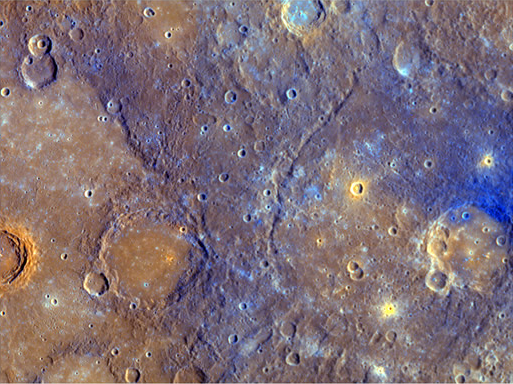

A Close-Up View of Mercury’s Colors

After MESSENGER made its closest approach to Mercury, flying just 200 kilometers (124 miles) above the surface, and as soon as the sunlit side of Mercury was fully in view, MDIS captured the highest-resolution color images ever obtained of Mercury (500 meters/pixel (0.3 miles/pixel)). This area was also seen by Mariner 10, whose lower-resolution two-color images hinted at the variety and nature of regions of different colors, and hence composition, on Mercury. Viewed here at high-resolution and in enhanced color, the relationship between the relatively young smooth plains on the left and older, dark blue material on the right is clear. The younger smooth plains cover the lower parts of rougher pre-existing topography and infill older craters, like the 120-kilometer (75-mile) diameter Rudaki crater lower-left of center (see PIA11400). Dark, relatively blue material was ejected from the 105-kilometer (65-mile) diameter crater on the right side of the image, covering older smooth plains. A relatively young, small crater then excavated through this blue material to reveal the smooth plains beneath. This scene is centered at 4° South, 310° East and is outlined by a white rectangle on the enhanced color equatorial view of the side of Mercury seen during MESSENGER’s second Mercury flyby (see PIA11411).

Date Acquired: October 6, 2008
Instrument: Wide Angle Camera (WAC) of the Mercury Dual Imaging System (MDIS)
The width of this scene is 620 kilometers (390 miles)

These images are from MESSENGER, a NASA Discovery mission to conduct the first orbital study of the innermost planet, Mercury. For information regarding the use of images, see the MESSENGER image use policy.

Credit: NASA/Johns Hopkins University Applied Physics Laboratory/Carnegie Institution of Washington